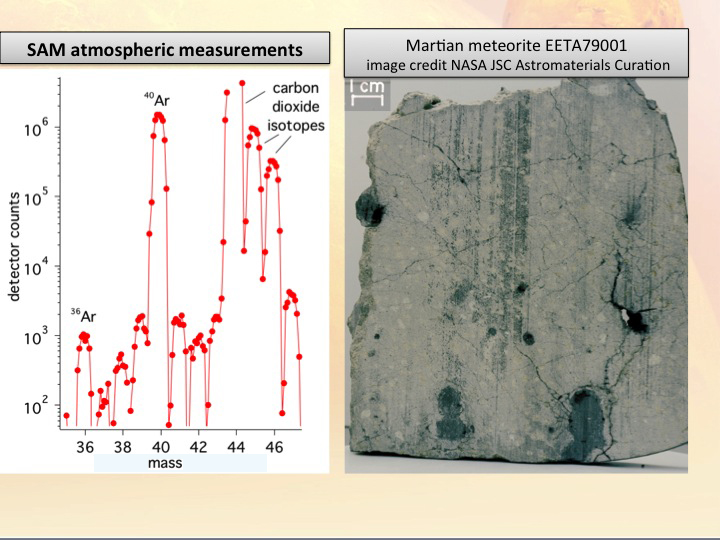

Weighing Molecules on Mars

The plot on the left shows new results from the Sample Analysis at Mars, or SAM, instrument on NASA’s Curiosity rover. The instrument measured levels of different gas isotopes in the atmosphere. Isotopes are variations of atoms weighing different amounts. As seen on the plot, SAM detected about 2,000 times as much argon-40 as argon-36, which weighs less. This result is the most precise measurement yet of argon isotope ratios on Mars, and confirms the connection between Mars and Martian meteorites found on Earth, an example of which is shown at the right. The dark blobs in the meteorite are areas where atmospheric gases were trapped when the meteorite was ejected from Mars, and they include argon with the same ratio of argon-40 to argon-36 as SAM has measured in Gale Crater.

The data at left also show peaks for carbon dioxide containing different isotopes of carbon and oxygen. The carbon dioxide at mass 44 contains the most abundant isotopes of both carbon and oxygen, so it has the largest signal, with its peak being higher than the top of the chart shown here.

Researchers are using Curiosity’s 10 instruments to investigate whether areas in Gale Crater ever offered environmental conditions favorable for microbial life. JPL, a division of the California Institute of Technology in Pasadena, manages the project for NASA’s Science Mission Directorate, Washington, and built Curiosity. The SAM instrument was developed at Goddard with instrument contributions from Goddard, JPL and the University of Paris in France.

Credit: NASA/JPL-Caltech/JSC